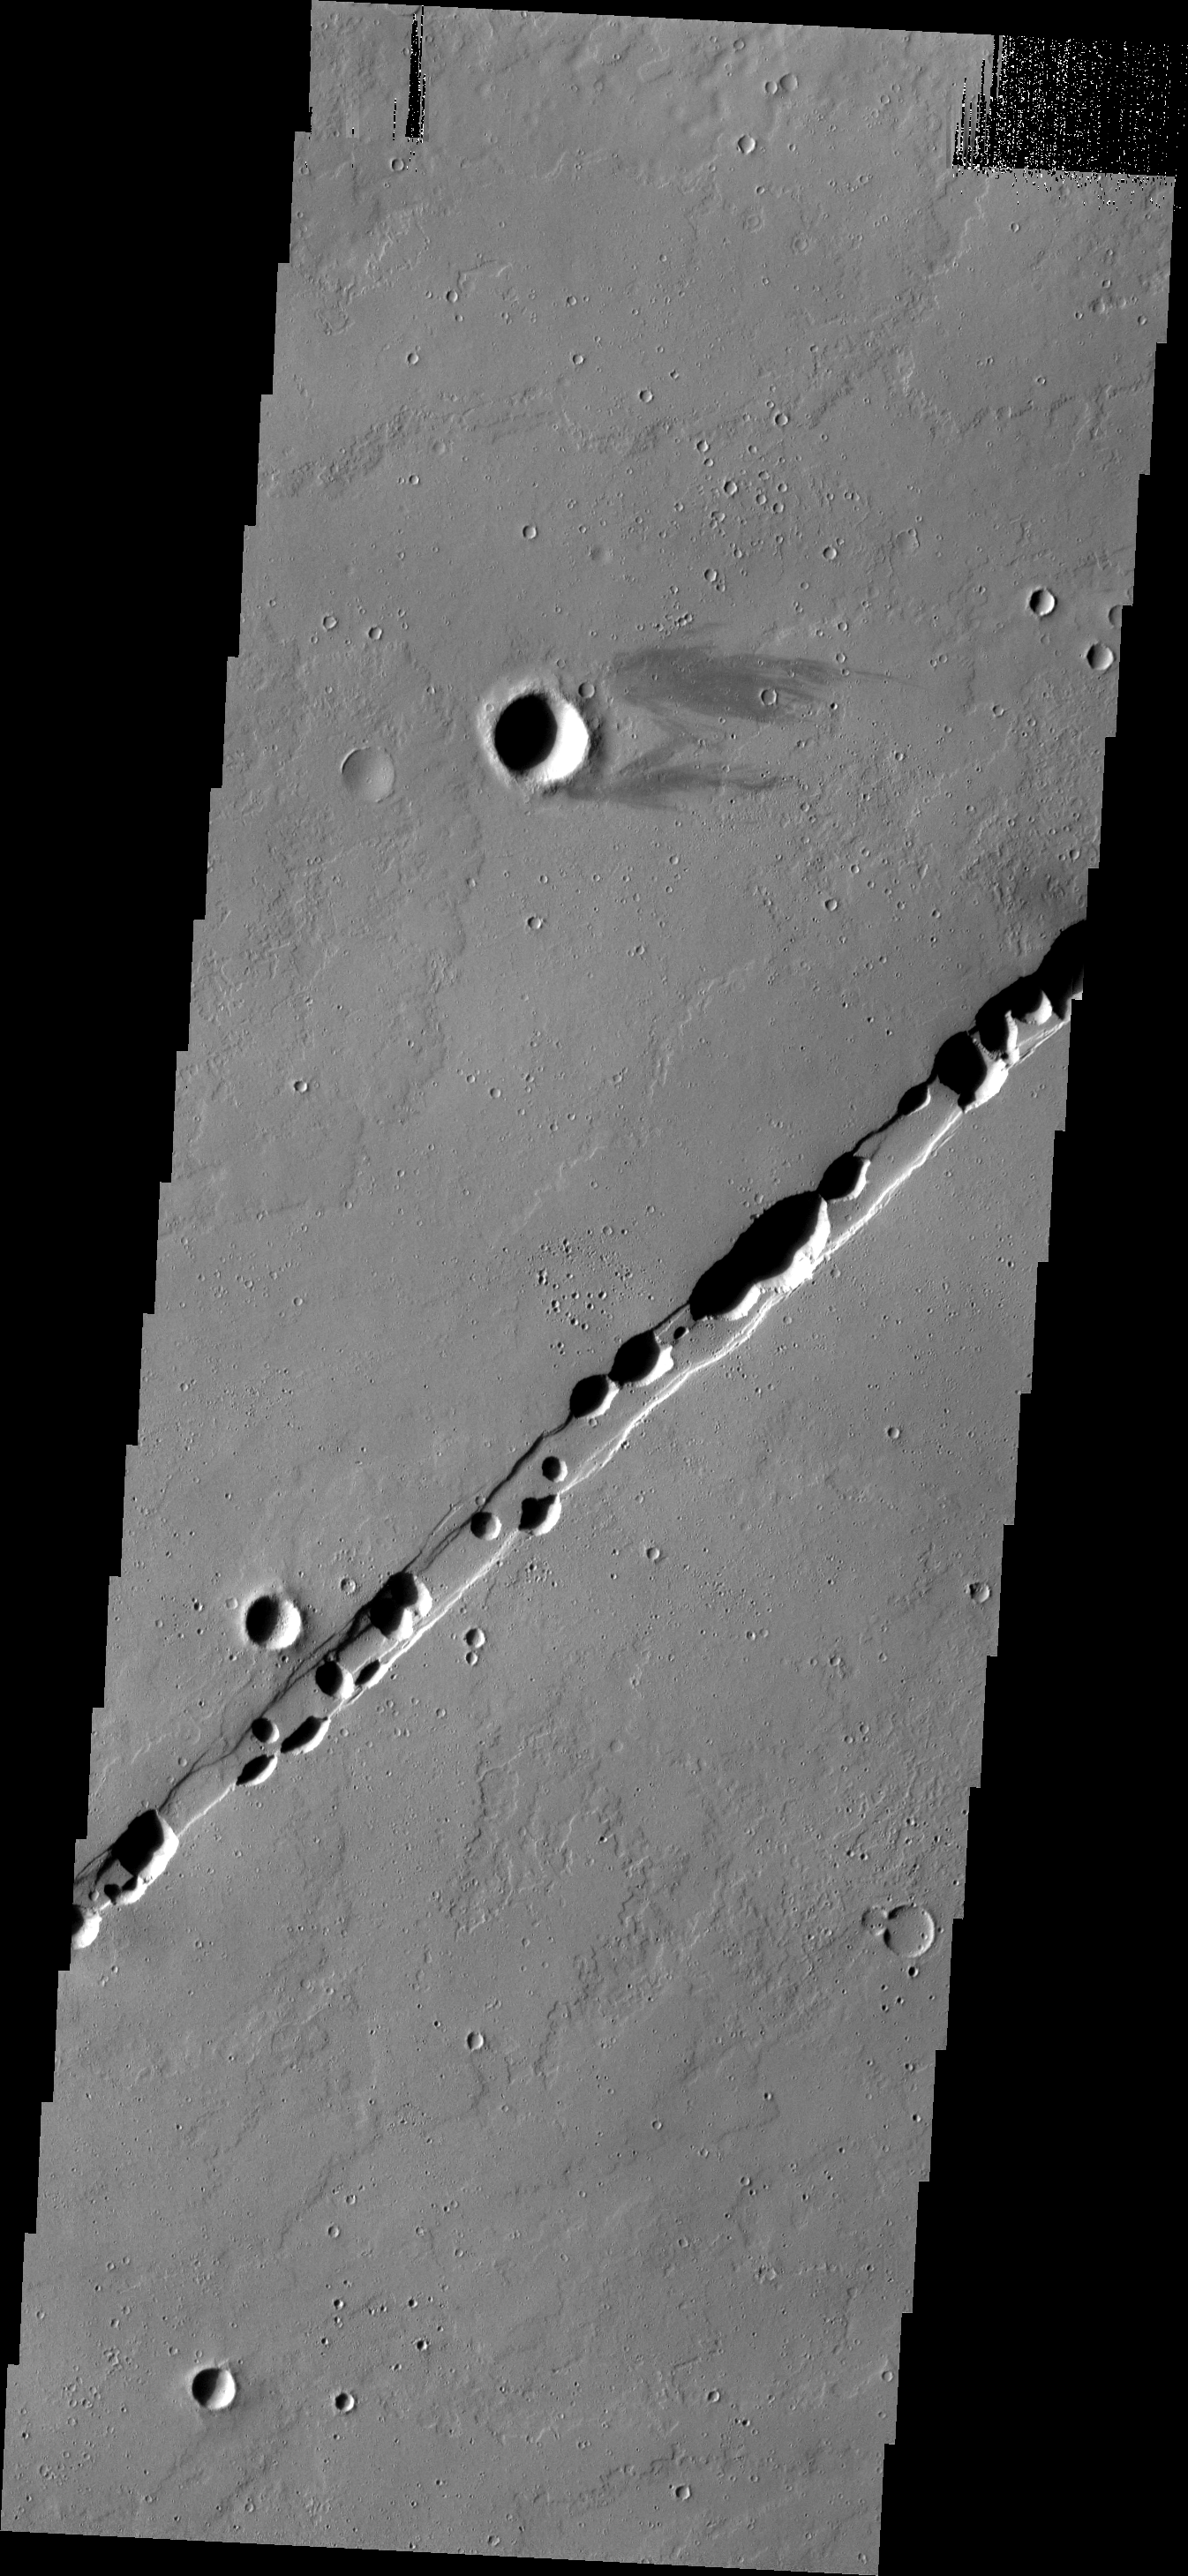

Labeatis Catenae

This chain of collapse pits occurs within one of the many tectonic graben of the Tharsis region.

Image information: VIS instrument. Latitude 19.5N, Longitude 266.8E. 18 meter/pixel resolution.

Please see the THEMIS Data Citation Note for details on crediting THEMIS images.

Note: this THEMIS visual image has not been radiometrically nor geometrically calibrated for this preliminary release. An empirical correction has been performed to remove instrumental effects. A linear shift has been applied in the cross-track and down-track direction to approximate spacecraft and planetary motion. Fully calibrated and geometrically projected images will be released through the Planetary Data System in accordance with Project policies at a later time.

NASA’s Jet Propulsion Laboratory manages the 2001 Mars Odyssey mission for NASA’s Office of Space Science, Washington, D.C. The Thermal Emission Imaging System (THEMIS) was developed by Arizona State University, Tempe, in collaboration with Raytheon Santa Barbara Remote Sensing. The THEMIS investigation is led by Dr. Philip Christensen at Arizona State University. Lockheed Martin Astronautics, Denver, is the prime contractor for the Odyssey project, and developed and built the orbiter. Mission operations are conducted jointly from Lockheed Martin and from JPL, a division of the California Institute of Technology in Pasadena.

Credit: NASA/JPL/ASU